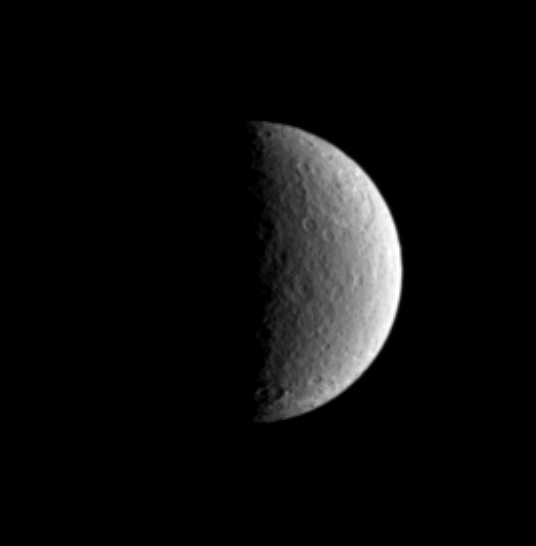

Big Basin

The large Tirawa impact basin on Saturn’s moon Rhea is visible at the two o’clock position in this Cassini image. Rhea is 1,528 kilometers (949 miles) across.

This view shows principally the trailing hemisphere on Rhea, and is centered on the moon’s equator. North is up and tilted 25 degrees to the left.

The image was taken with the Cassini spacecraft narrow-angle camera on March 13, 2005, through a filter sensitive to wavelengths of ultraviolet light centered at 338 nanometers. The image was obtained at a distance of approximately 1.7 million kilometers (1.1 million miles) from Rhea and at a Sun-Rhea-spacecraft, or phase, angle of 90 degrees. Resolution in the original image was 10 kilometers (6 miles) per pixel. The image has been contrast-enhanced and magnified by a factor of two to aid visibility.

The Cassini-Huygens mission is a cooperative project of NASA, the European Space Agency and the Italian Space Agency. The Jet Propulsion Laboratory, a division of the California Institute of Technology in Pasadena, manages the mission for NASA’s Science Mission Directorate, Washington, D.C. The Cassini orbiter and its two onboard cameras were designed, developed and assembled at JPL. The imaging team is based at the Space Science Institute, Boulder, Colo.

Credit: NASA/JPL/Space Science Institute